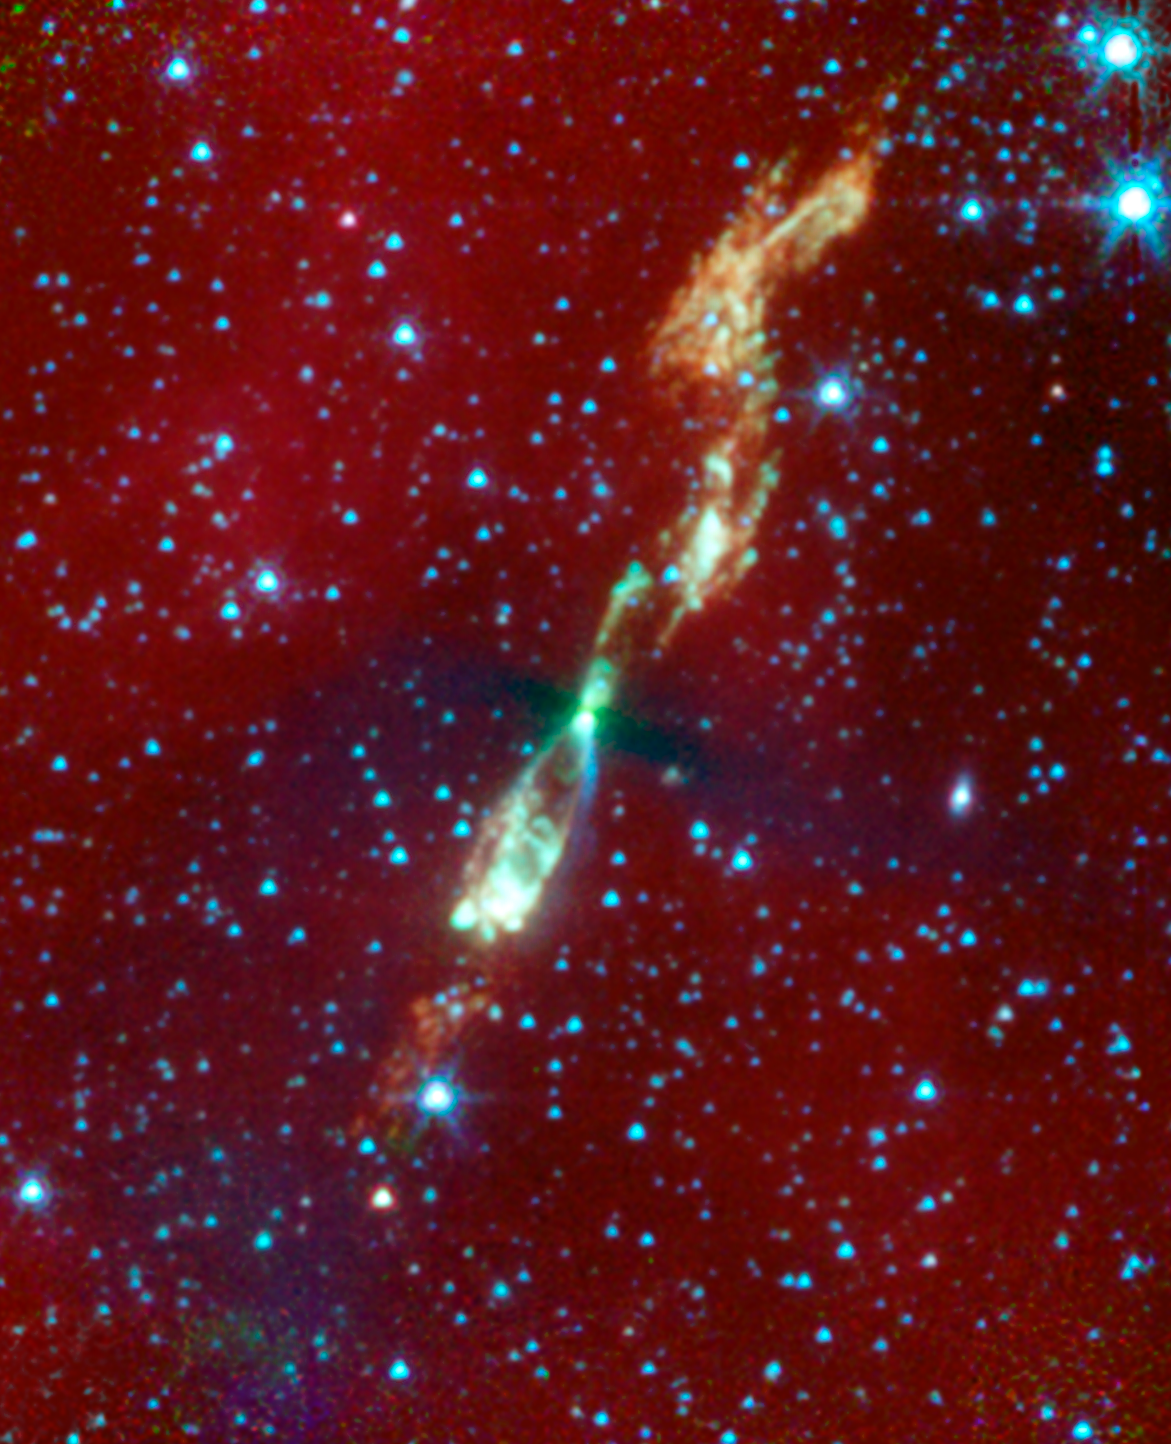

Baby Picture of our Solar System: The Spinning Top Star in Infrared

A rare, infrared view of a developing star and its flaring jets taken by NASA's Spitzer Space Telescope shows us what our own solar system might have looked like billions of years ago. In visible light, this star and its surrounding regions are completely hidden in darkness.

Stars form out of spinning clouds, or envelopes, of gas and dust. As the envelopes flatten and collapse, jets of gas stream outward and a swirling disk of planet-forming material takes shape around the forming star. Eventually, the envelope and jets disappear, leaving a newborn star with a suite of planets. This process takes millions of years.

The Spitzer image shows a developing sun-like star, called L1157, that is only thousands of years old (for comparison, our solar system is around 4.5 billion years old). Why is the young system only visible in infrared light? The answer has to do with the fact that stars are born in the darkest and dustiest corners of space, where little visible light can escape. But the heat, or infrared light, of an object can be detected through the dust.

In Spitzer's infrared view of L1157, the star itself is hidden but its envelope is visible in silhouette as a thick black bar. While Spitzer can peer through this region's dust, it cannot penetrate the envelope itself. Hence, the envelope appears black. The thickest part of the envelope can be seen as the black line crossing the giant jets. This L1157 portrait provides the first clear look at stellar envelope that has begun to flatten.

The color white shows the hottest parts of the jets, with temperatures around 100 degrees Celsius (212 degrees Fahrenheit). Most of the material in the jets, seen in orange, is roughly zero degrees on the Celsius and Fahrenheit scales.

The reddish haze all around the picture is dust. The white dots are other stars, mostly in the background.

L1157 is located 800 light-years away in the constellation Cepheus.

Credit: NASA/JPL-Caltech/UIUC, Caltech/SSC